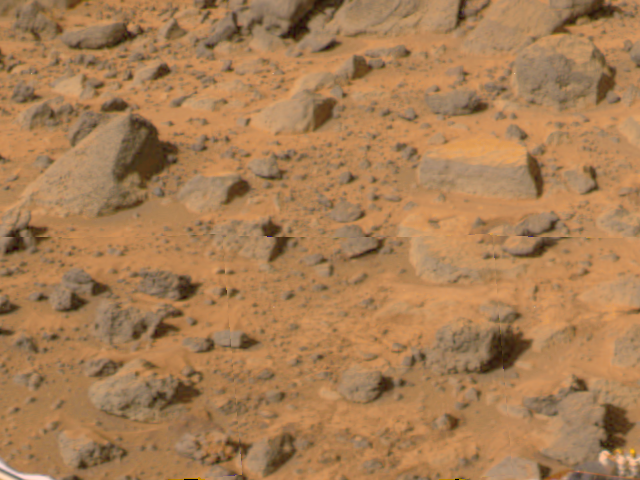

Wedge and Flat Top

“Flat Top,” the rectangular rock at right, is part of a stretch of rocky terrain in this image, taken by the deployed Imager for Mars Pathfinder (IMP) on Sol 3. Dust has accumulated on the top of “Flat Top,” but is not present on the sides due to the steep angles of the rock. This dust may have been placed by dust storms moving across the Martian surface. The rock dubbed “Wedge” is at left. The objects have been studied using several different color filters on the IMP camera.

Mars Pathfinder is the second in NASA’s Discovery program of low-cost spacecraft with highly focused science goals. The Jet Propulsion Laboratory, Pasadena, CA, developed and manages the Mars Pathfinder mission for NASA’s Office of Space Science, Washington, D.C. JPL is an operating division of the California Institute of Technology (Caltech). The Imager for Mars Pathfinder (IMP) was developed by the University of Arizona Lunar and Planetary Laboratory under contract to JPL. Peter Smith is the Principal Investigator.

Photojournal note: Sojourner spent 83 days of a planned seven-day mission exploring the Martian terrain, acquiring images, and taking chemical, atmospheric and other measurements. The final data transmission received from Pathfinder was at 10:23 UTC on September 27, 1997. Although mission managers tried to restore full communications during the following five months, the successful mission was terminated on March 10, 1998.

Credit: NASA/JPL